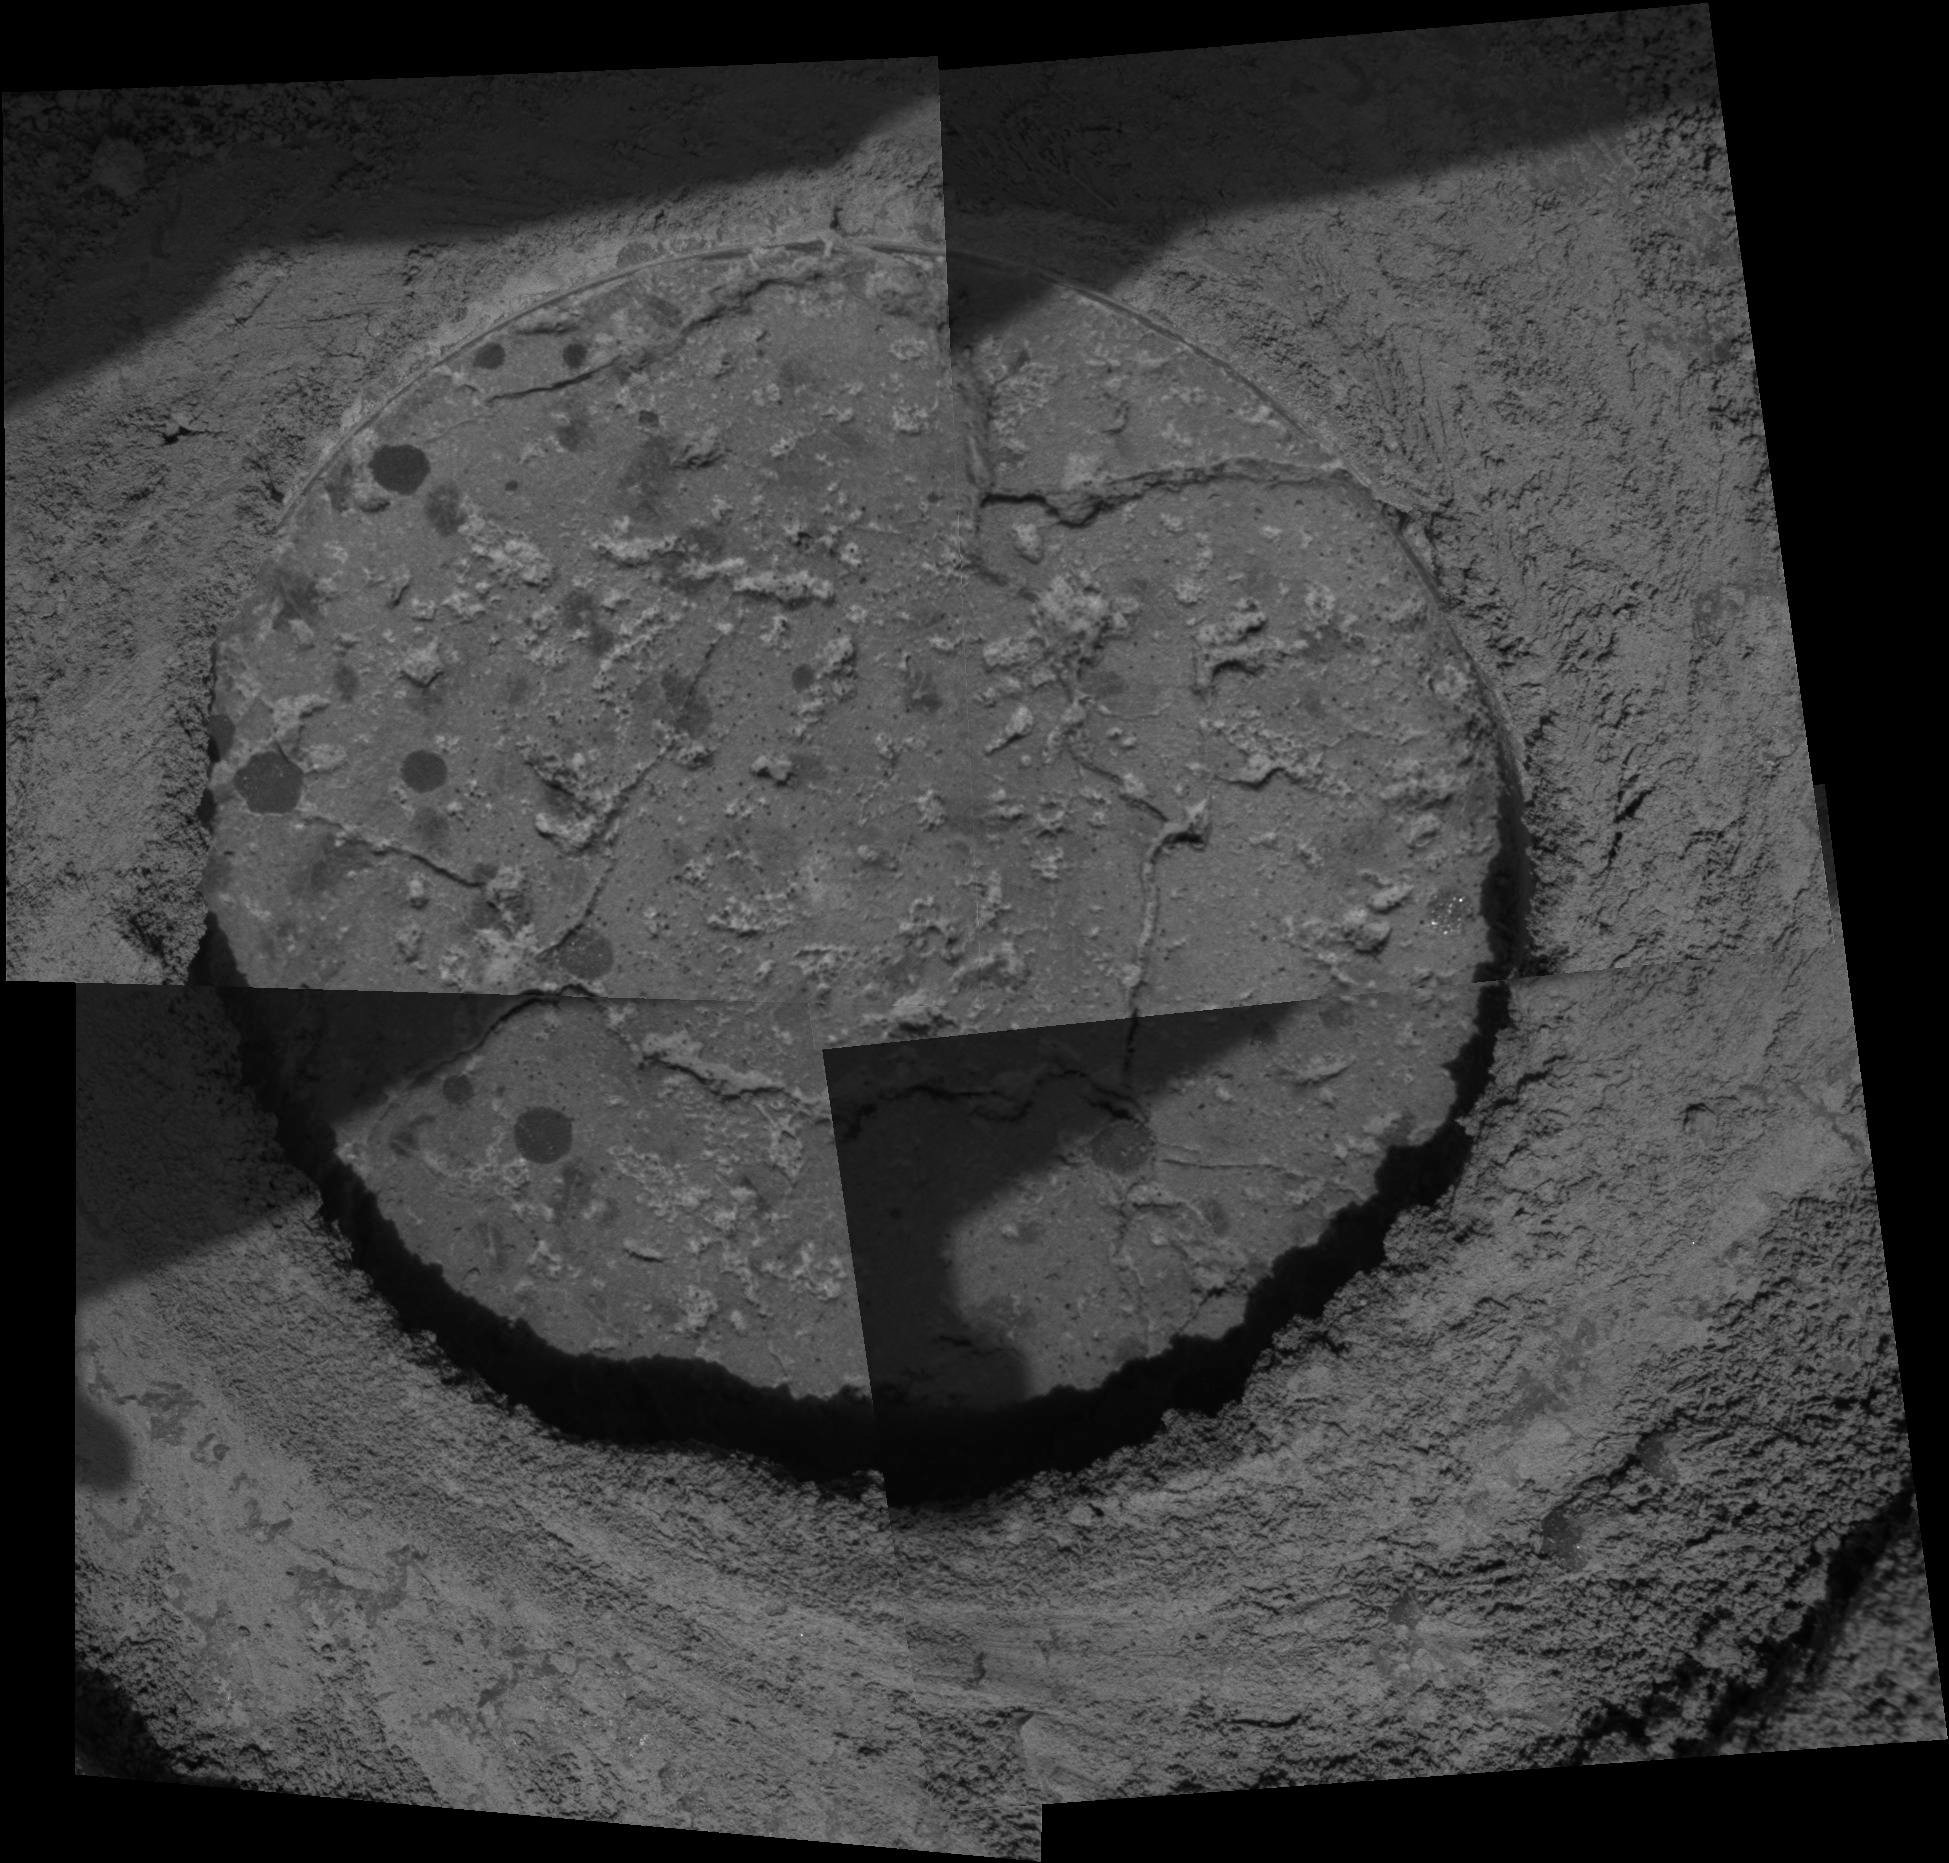

Mars Rocks Continue to Fascinate

Proving once again that Mars is a complex and fascinating place, NASA’s Opportunity rover has entered new terrain and is providing scientists with more discoveries and puzzles to solve. “One of the things we’ve been wondering,” said principal investigator Steve Squyres, “is whether the rounded concretions we call ‘blueberries’ are the same everywhere. It turns out they’re not. The berries are more numerous here, and some seem to be smaller than any we’ve ever seen.”

This microscopic image of a drill hole cut into a martian rock nicknamed “Ice Cream” by the rover’s rock abrasion tool shows cross sections of round concretions 1 to 2 millimeters (0.04 to 0.08 inches) wide. Science team members are debating whether the grayish-looking smudges that are not as round are concretions or some other feature.

Opportunity is now almost 4 kilometers (2.5 miles) south of “Endurance Crater,” where the rover spent from May through December of 2004 reading the story of a watery past recorded in the martian rocks. After exiting “Endurance” on martian day, or sol, 316 (Dec. 13, 2004), Opportunity turned south and continued the trek across land where no human has trod, demonstrating that endurance is more than just a name.

Opportunity took this mosaic of images with its microscopic imager on sol 546 (Aug. 6, 2005). The area shown is approximately 6 centimeters (2.4 inches) wide. The shaded portions on the left side of each quadrangle in the mosaic are silhouettes of the rover’s robotic arm.

Credit: NASA/JPL/Cornell/USGS